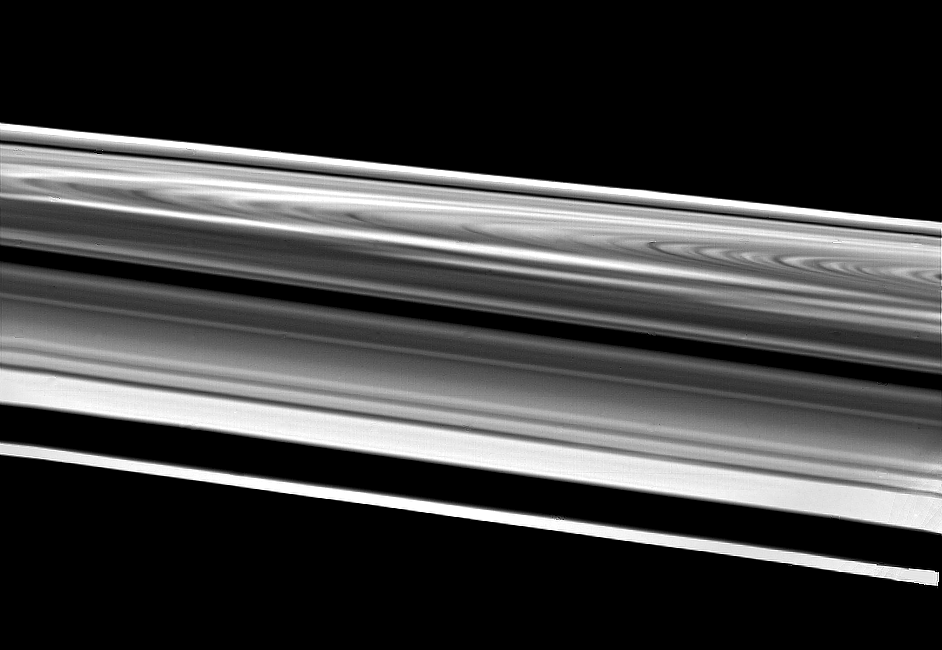

Wide-Angle Image of Saturn’s Rings

This wide-angle image of Saturn’s rings was taken Aug. 26 just before Voyager 2’s crossing of the plane of these complex structures. The spacecraft was 103,000 kilometers (64,000 miles) from the rings when it acquired this image. This extremely oblique view of the bright side of the rings highly magnifies features near the bottom of the picture and compresses features across to the other side of the west ansa (the western edge of the loop in the rings). Starting from the bottom, one can see the F-ring, the A-ring with the Encke Gap, the Cassini Division (the narrow dark band at center), the B-ring and the C-ring. The high-contrast bright and dark areas of the C-ring are seen at right; then, continuing upward, come the B- and A-rings straddling the Cassini Division and a very foreshortened view of the A-ring. The bright streaks in the B-ring are the spokes in forward-scattered light. The Voyager project is managed for NASA by the Jet Propulsion Laboratory, Pasadena, Calif.

Credit: NASA/JPL